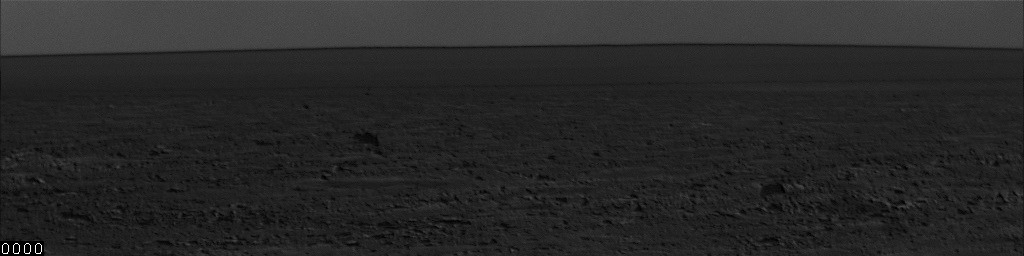

Dust Storm Moving Near Phoenix Lander

This series of images show the movement of several dust storms near NASA’s Phoenix Mars Lander. These images were taken by the lander’s Surface Stereo Imager (SSI) on the 137th Martian day, or sol, of the mission (Oct. 13, 2008).

These images were taken about 50 seconds apart, showing the formation and movement of dust storms for nearly an hour. Phoenix scientists are still figuring out the exact distances these dust storms occurred from the lander, but they estimate them to be about 1 to 2 kilometers (.6 or 1.2 miles) away.

The Phoenix Mission is led by the University of Arizona, Tucson, on behalf of NASA. Project management of the mission is by NASA’s Jet Propulsion Laboratory, Pasadena, Calif. Spacecraft development is by Lockheed Martin Space Systems, Denver.

Photojournal Note: As planned, the Phoenix lander, which landed May 25, 2008 23:53 UTC, ended communications in November 2008, about six months after landing, when its solar panels ceased operating in the dark Martian winter.

Credit: NASA/JPL-Caltech/University of Arizona/Texas A&M University